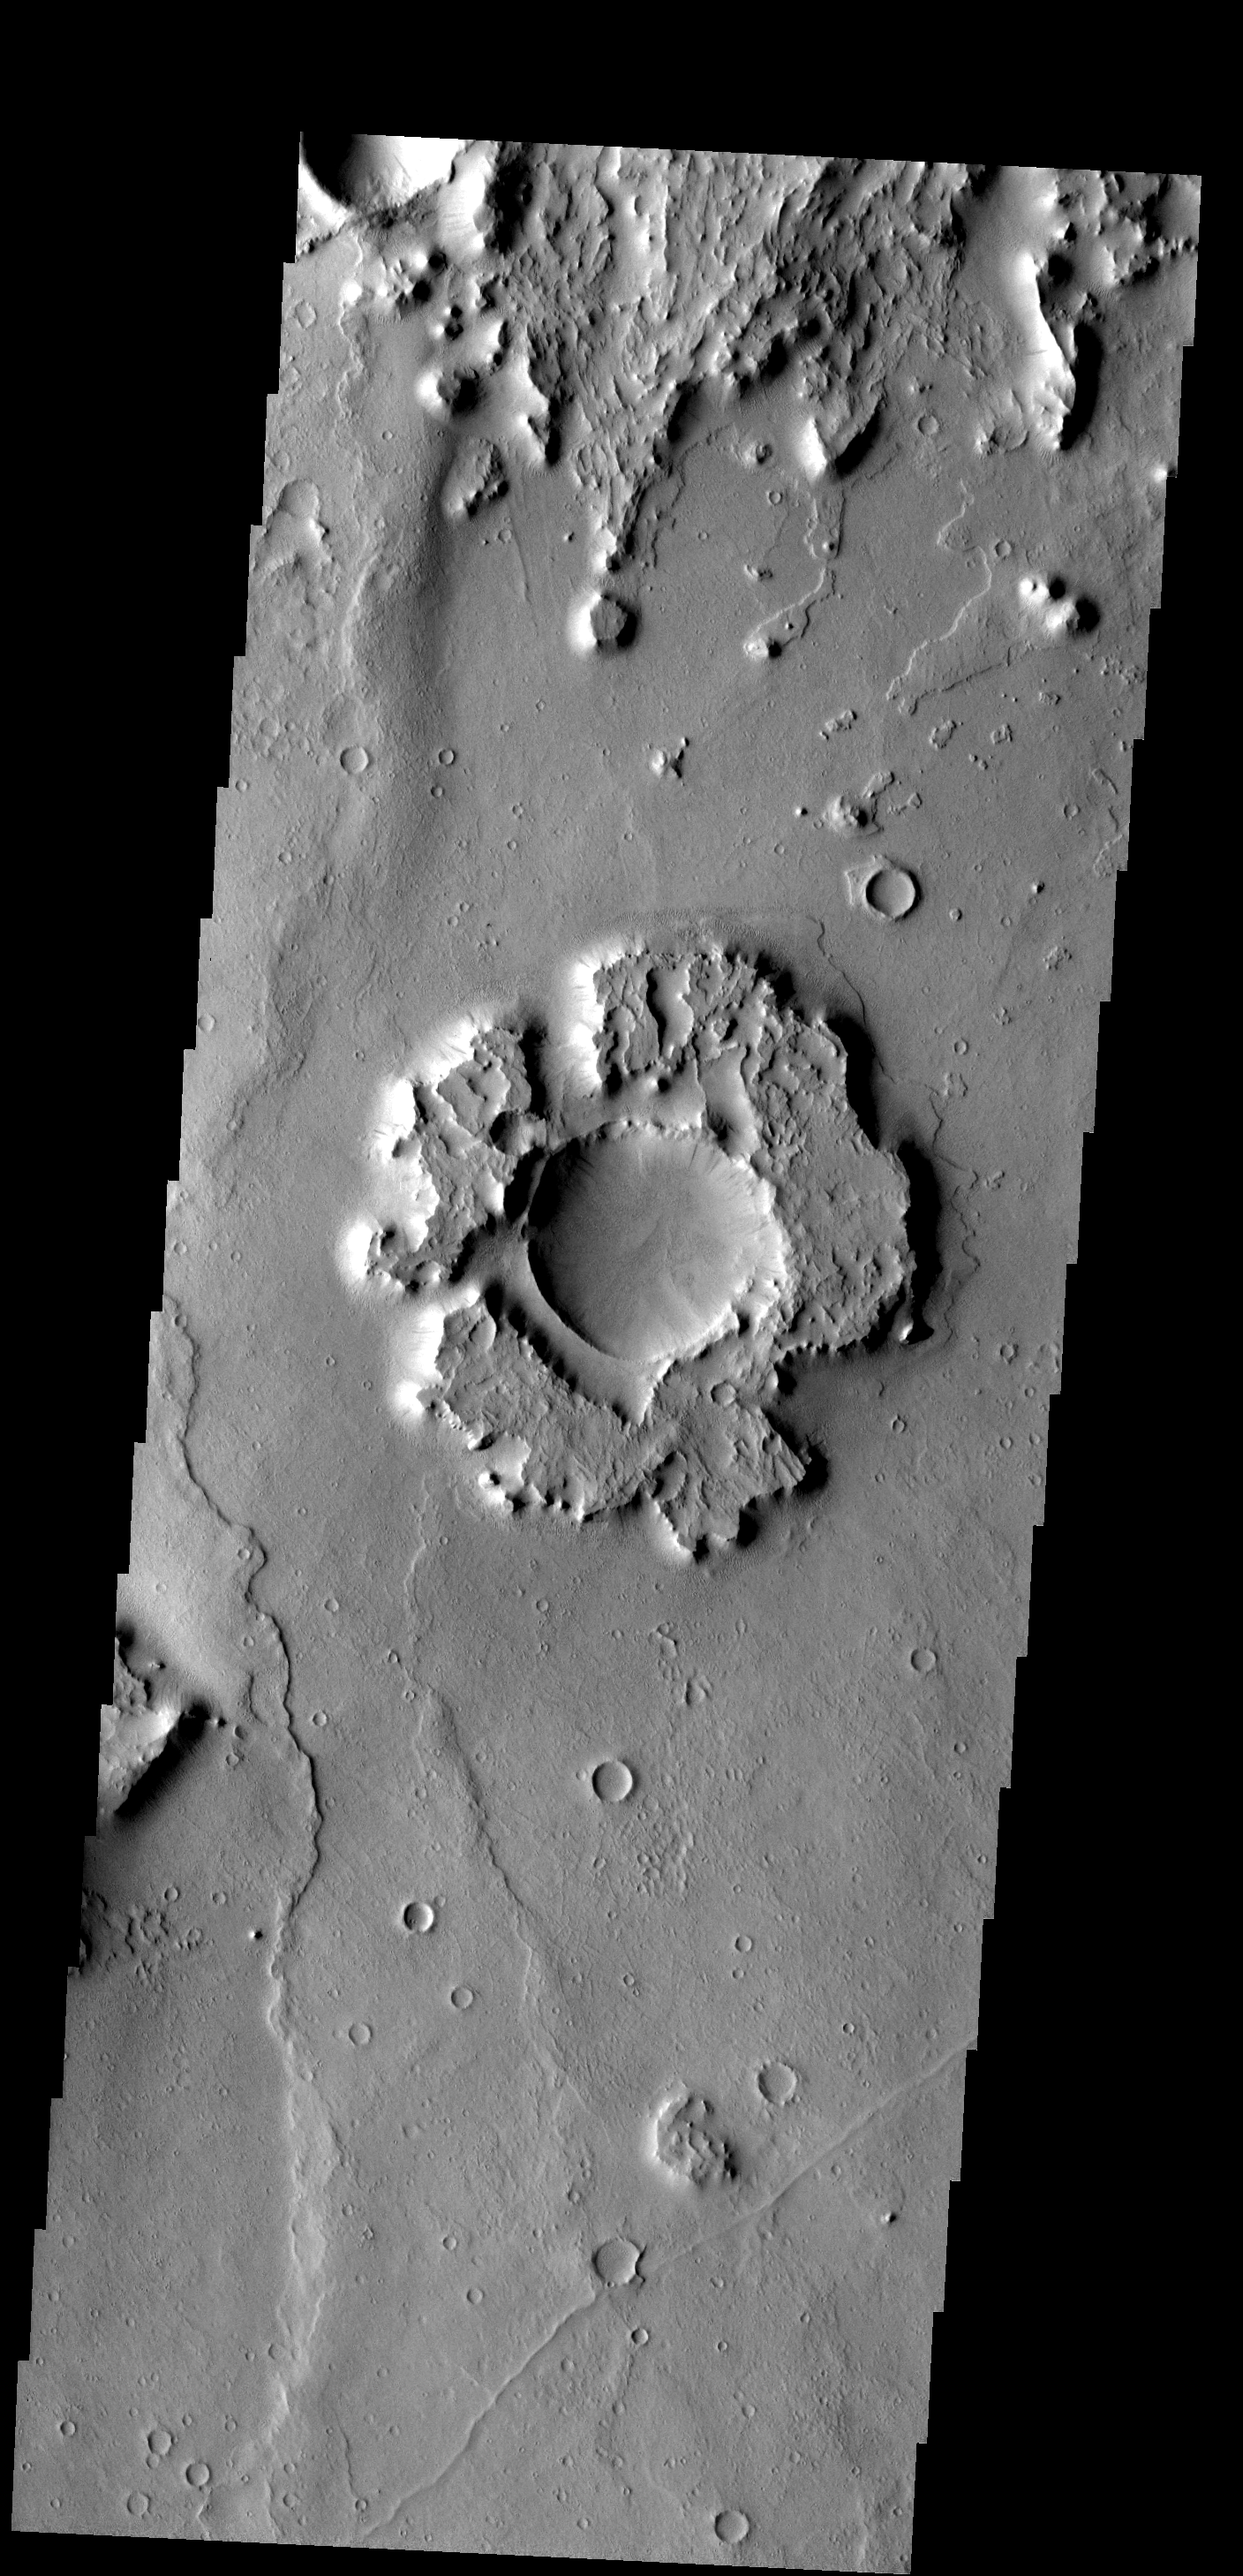

Eroded Ejecta

Only the most resistant portions of this crater’s ejecta remain.

Image information: VIS instrument. Latitude 17.0N, Longitude 18.9E. 18 meter/pixel resolution.

Please see the THEMIS Data Citation Note for details on crediting THEMIS images.

Note: this THEMIS visual image has not been radiometrically nor geometrically calibrated for this preliminary release. An empirical correction has been performed to remove instrumental effects. A linear shift has been applied in the cross-track and down-track direction to approximate spacecraft and planetary motion. Fully calibrated and geometrically projected images will be released through the Planetary Data System in accordance with Project policies at a later time.

NASA’s Jet Propulsion Laboratory manages the 2001 Mars Odyssey mission for NASA’s Office of Space Science, Washington, D.C. The Thermal Emission Imaging System (THEMIS) was developed by Arizona State University, Tempe, in collaboration with Raytheon Santa Barbara Remote Sensing. The THEMIS investigation is led by Dr. Philip Christensen at Arizona State University. Lockheed Martin Astronautics, Denver, is the prime contractor for the Odyssey project, and developed and built the orbiter. Mission operations are conducted jointly from Lockheed Martin and from JPL, a division of the California Institute of Technology in Pasadena.

Credit: NASA/JPL/ASU